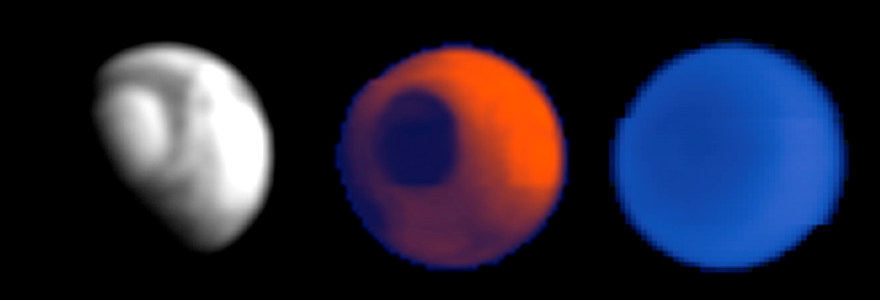

First Data from Mars Climate Sounder

The Mars Climate Sounder, an instrument on NASA’s Mars Reconnaissance Orbiter designed to monitor daily changes in the global atmosphere of Mars, made its first observations of Mars on March 24, 2006.

These tests were conducted to demonstrate that the instrument could, if needed, support the mission’s aerobraking maneuvers (dips into the atmosphere to change the shape of the orbit) by providing hemisphere-scale coverage of atmospheric activity. The instrument scanned nine arrays of detectors four times across the entire disc of the planet, including the north pole, from an altitude of about 45,000 kilometers (28,000 miles). This is about 150 times farther away than the spacecraft will be during its main science phase. At this great range, the planet appears only 40 pixels wide, as suggested by the pixilation of the images. However, this is sufficient to identify regional dust storms in the lower atmosphere. Regional dust storms could perturb atmospheric densities at the higher altitudes (about 100 kilometers or 60 miles) where the orbiter will conduct more than 500 aerobraking passes during the next six months. Such storms are rare in the current season on Mars, early northern spring, and no large storms are present as the orbiter prepares for the start of aerobraking.

Each of the Mars Climate Sounder’s arrays looks in a different wavelength band, and three of the resulting images are shown here. The view on the left is from data collected in a broad spectral band (wavelengths of 0.3 microns to 3 microns) for reflected sunlight. The view in the center is from data collected in the 12-micron thermal-infrared band. This band was chosen to sense infrared radiation from the surface when the atmosphere is clear and from dust clouds when it is not. The view on the right is from data collected at 15 microns, a longer-wavelength band still in the thermal-infrared part of the spectrum. At this wavelength, carbon dioxide, the main ingredient in Mars’ atmosphere, hides the surface emission, and the thermal-infrared radiation comes only from the atmosphere.

The visible-and-near-infrared image (left) is bright where surface ice and atmospheric hazes reflect sunlight back to space. The view is of the northern half of Mars, with the north polar cap visible as the bright semicircle at upper left. The night half of the planet (lower left) is dark. The “terminator” boundary between the day side and night side of the planet cuts from lower left to upper right, through the polar area. During the science phase of the mission, after the spacecraft has shrunk its orbit to a nearly circular loop approximately 300 kilometers (186 miles) above the surface, these visible-and-near-infrared readings by the Mars Climate Sounder will track how the amount of solar energy reflected from Mars varies from place-to-place and season-to-season, particularly in the polar regions where absorbed sunlight vaporizes the seasonal carbon-dioxide ice.

The 12-micron image (center) indicates that heat is being emitted from both the day side and the night side of the planet. The polar cap is dark in this image because it is cold (minus 190 degrees Fahrenheit) and emits less heat than surrounding areas. During the science phase of the mission, the thermal-infrared readings at this wavelength by Mars Climate Sounder will be used to track dust and clouds in the atmosphere. In the current season on Mars, the atmosphere is relatively clear except for an equatorial belt of thin water-ice clouds present in the visible-and-near-infrared image, and so the 12-micron image is dominated by the infrared radiation from the surface on the relatively hot dayside (upper right).

The 15-micron image (right) indicates the temperatures of the atmosphere at an altitude of about 25 kilometers (15 miles), where there is not much temperature difference even between the night side and the day side of the planet. The polar atmosphere is colder, so it appears darker.

Once deployed in a low-altitude, nearly circular orbit next fall, the Mars Climate Sounder will systematically alternate views of the surface with views of the atmosphere above the limb (horizon) of the planet from the surface to an altitude of 80 kilometers (50 miles), with a vertical resolution of 5 kilometers (3 miles). In this way it will monitor atmospheric and surface changes through a full annual cycle to characterize the present climate of Mars.

The Mars Climate Sounder was provided by NASA’s Jet Propulsion Laboratory, Pasadena, Calif., which also manages the Mars Reconnaissance Orbiter mission for the NASA Science Mission Directorate.

Credit: NASA/JPL-Caltech